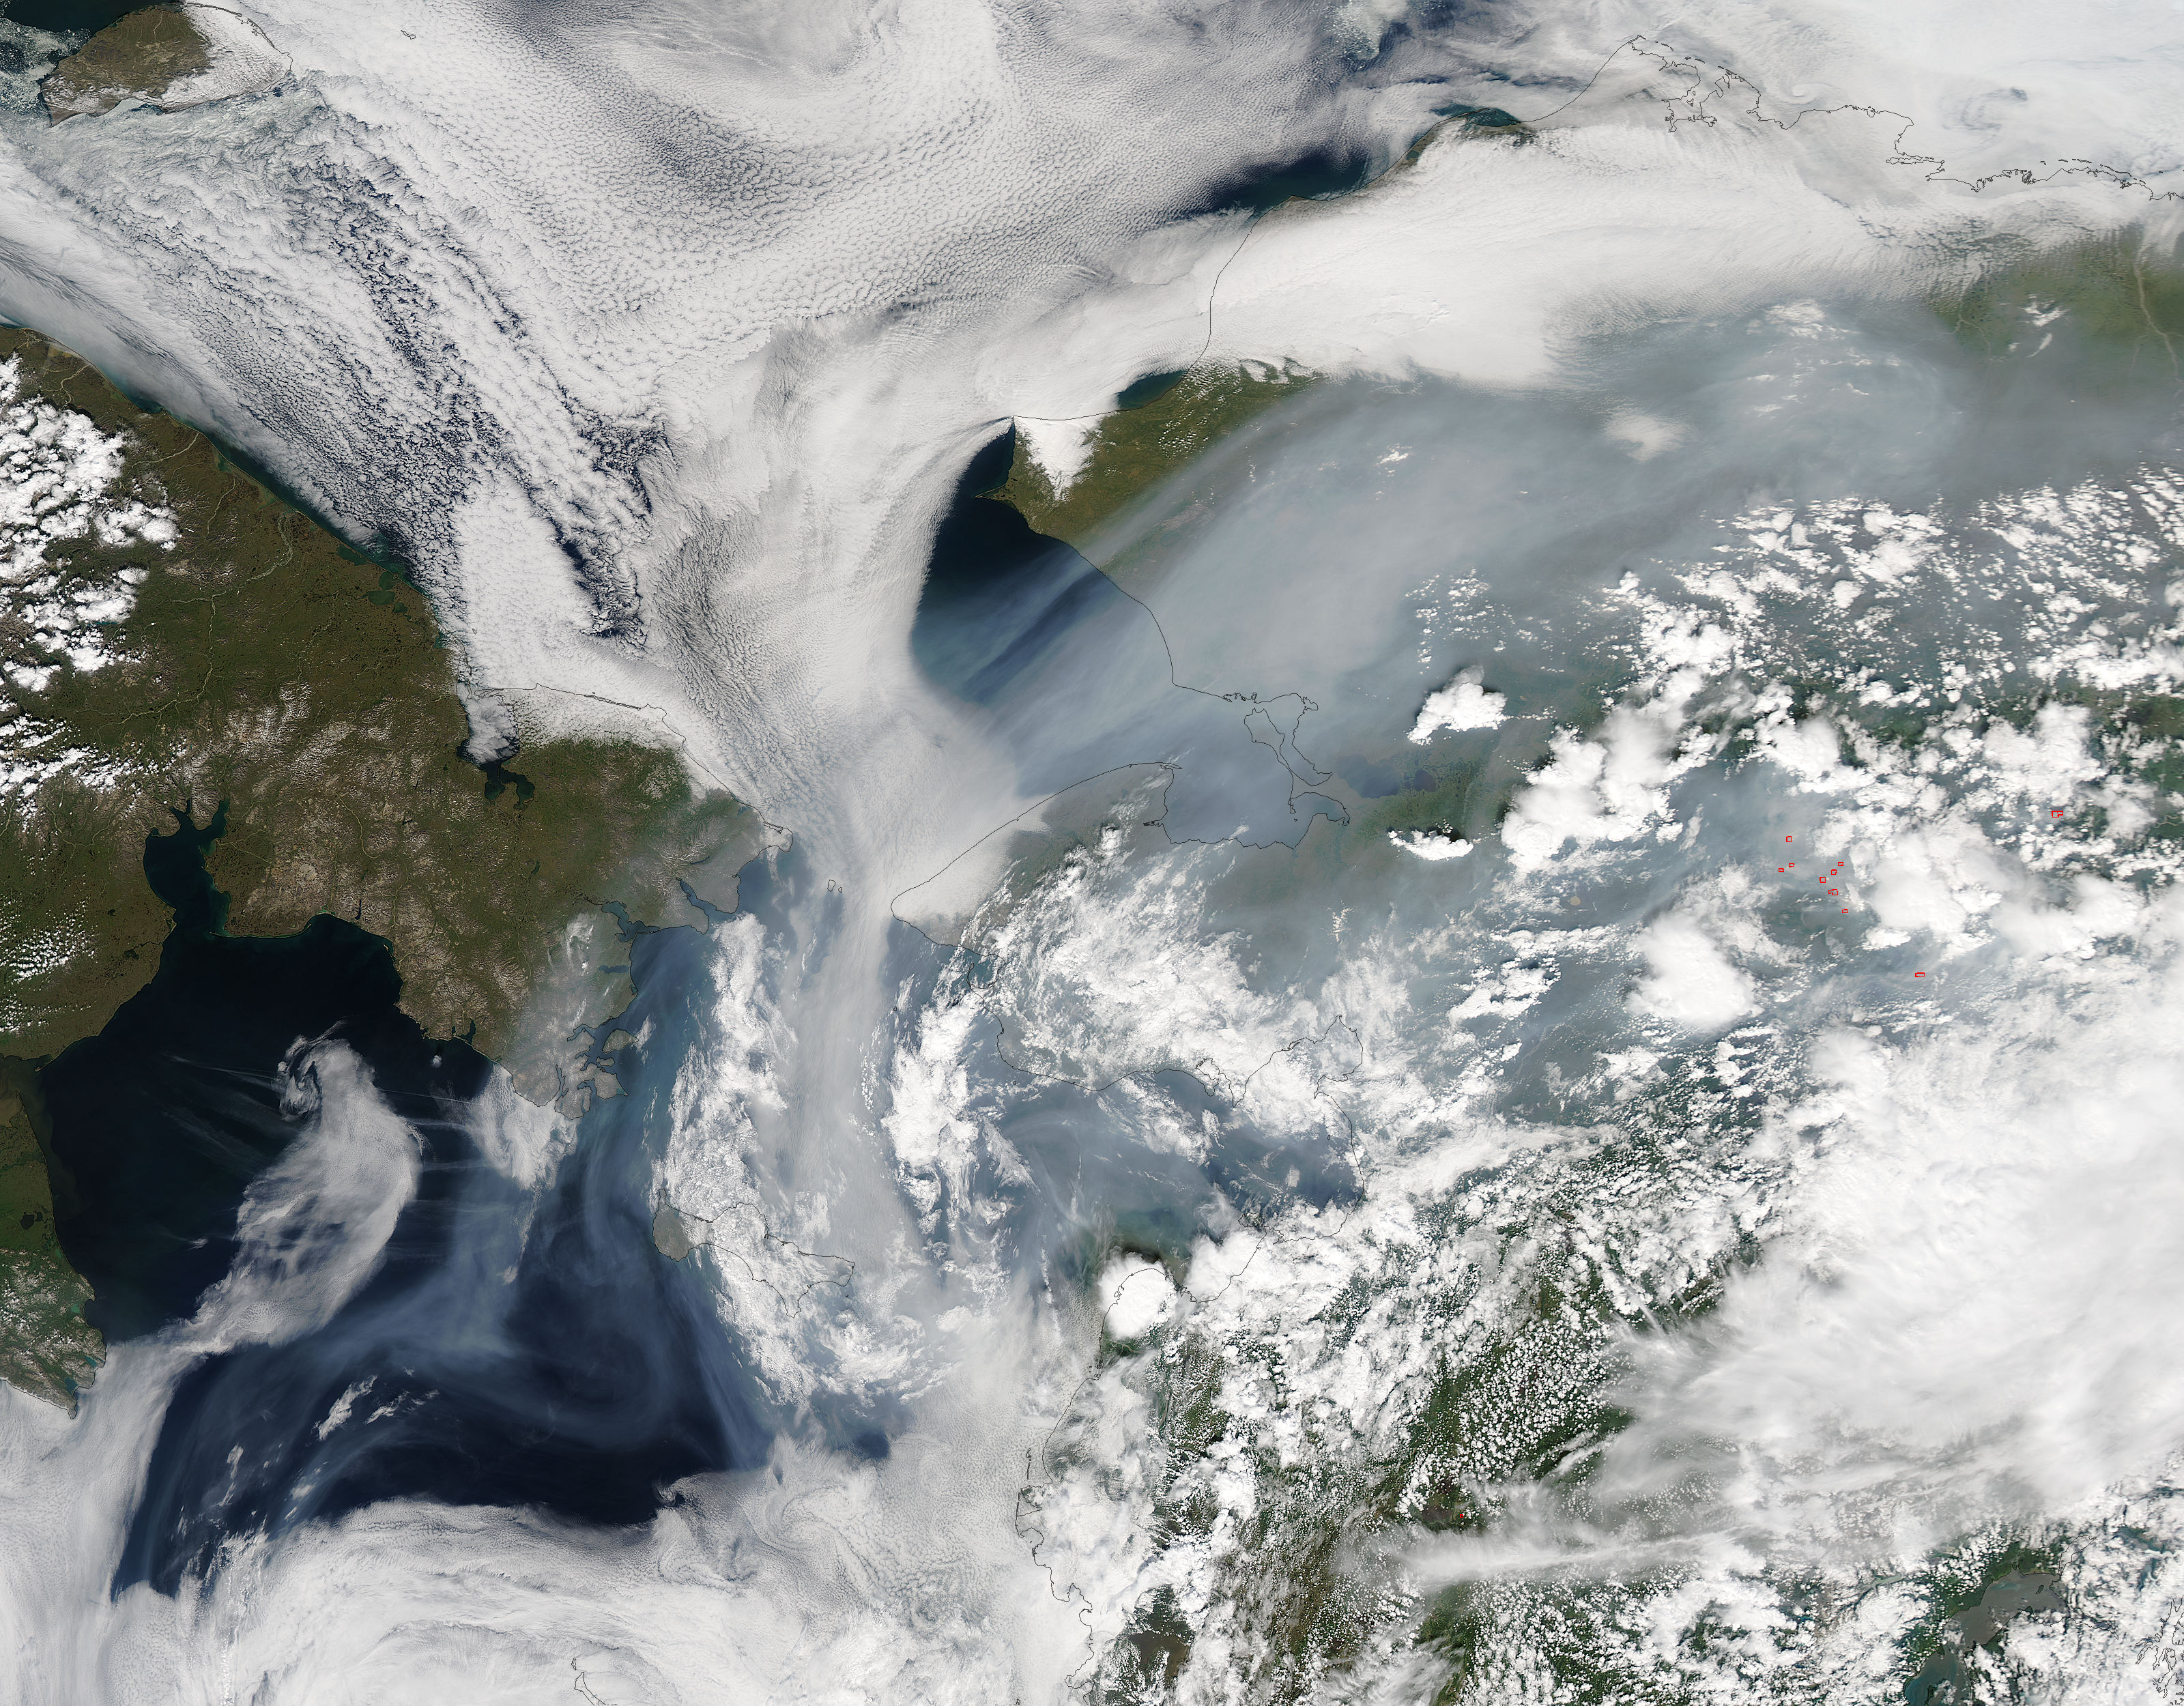

Fire Season 2015 in Alaska Set to Break Records

Fires have raged throughout Alaska in 2015. The Moderate Resolution Imaging Spectroradiometer (MODIS) on NASA’s Aqua satellite acquired this image on July 14, 2015. Actively burning areas, detected by the thermal bands on MODIS, are outlined in red. According to the most recent update (July 16, 2015) from the Alaska Interagency Coordination Center, about 304 fires were actively burning when MODIS imaged the area. To date, fires have charred a total of 4,854,924 acres in Alaska. The worst fire season in Alaska's history was in 2004. At this point in time, 2015 is a month ahead of the totals in 2004 putting it on track surpass the fire totals in 2004. The amount of acreage burned in Alaska during June 2015 shattered the previous acreage record set in June 2004 by more than 700,000 acres delivering a sobering piece of news for Alaskan residents.

Credit: NASA/GSFC/Jeff Schmaltz/MODIS Land Rapid Response Team